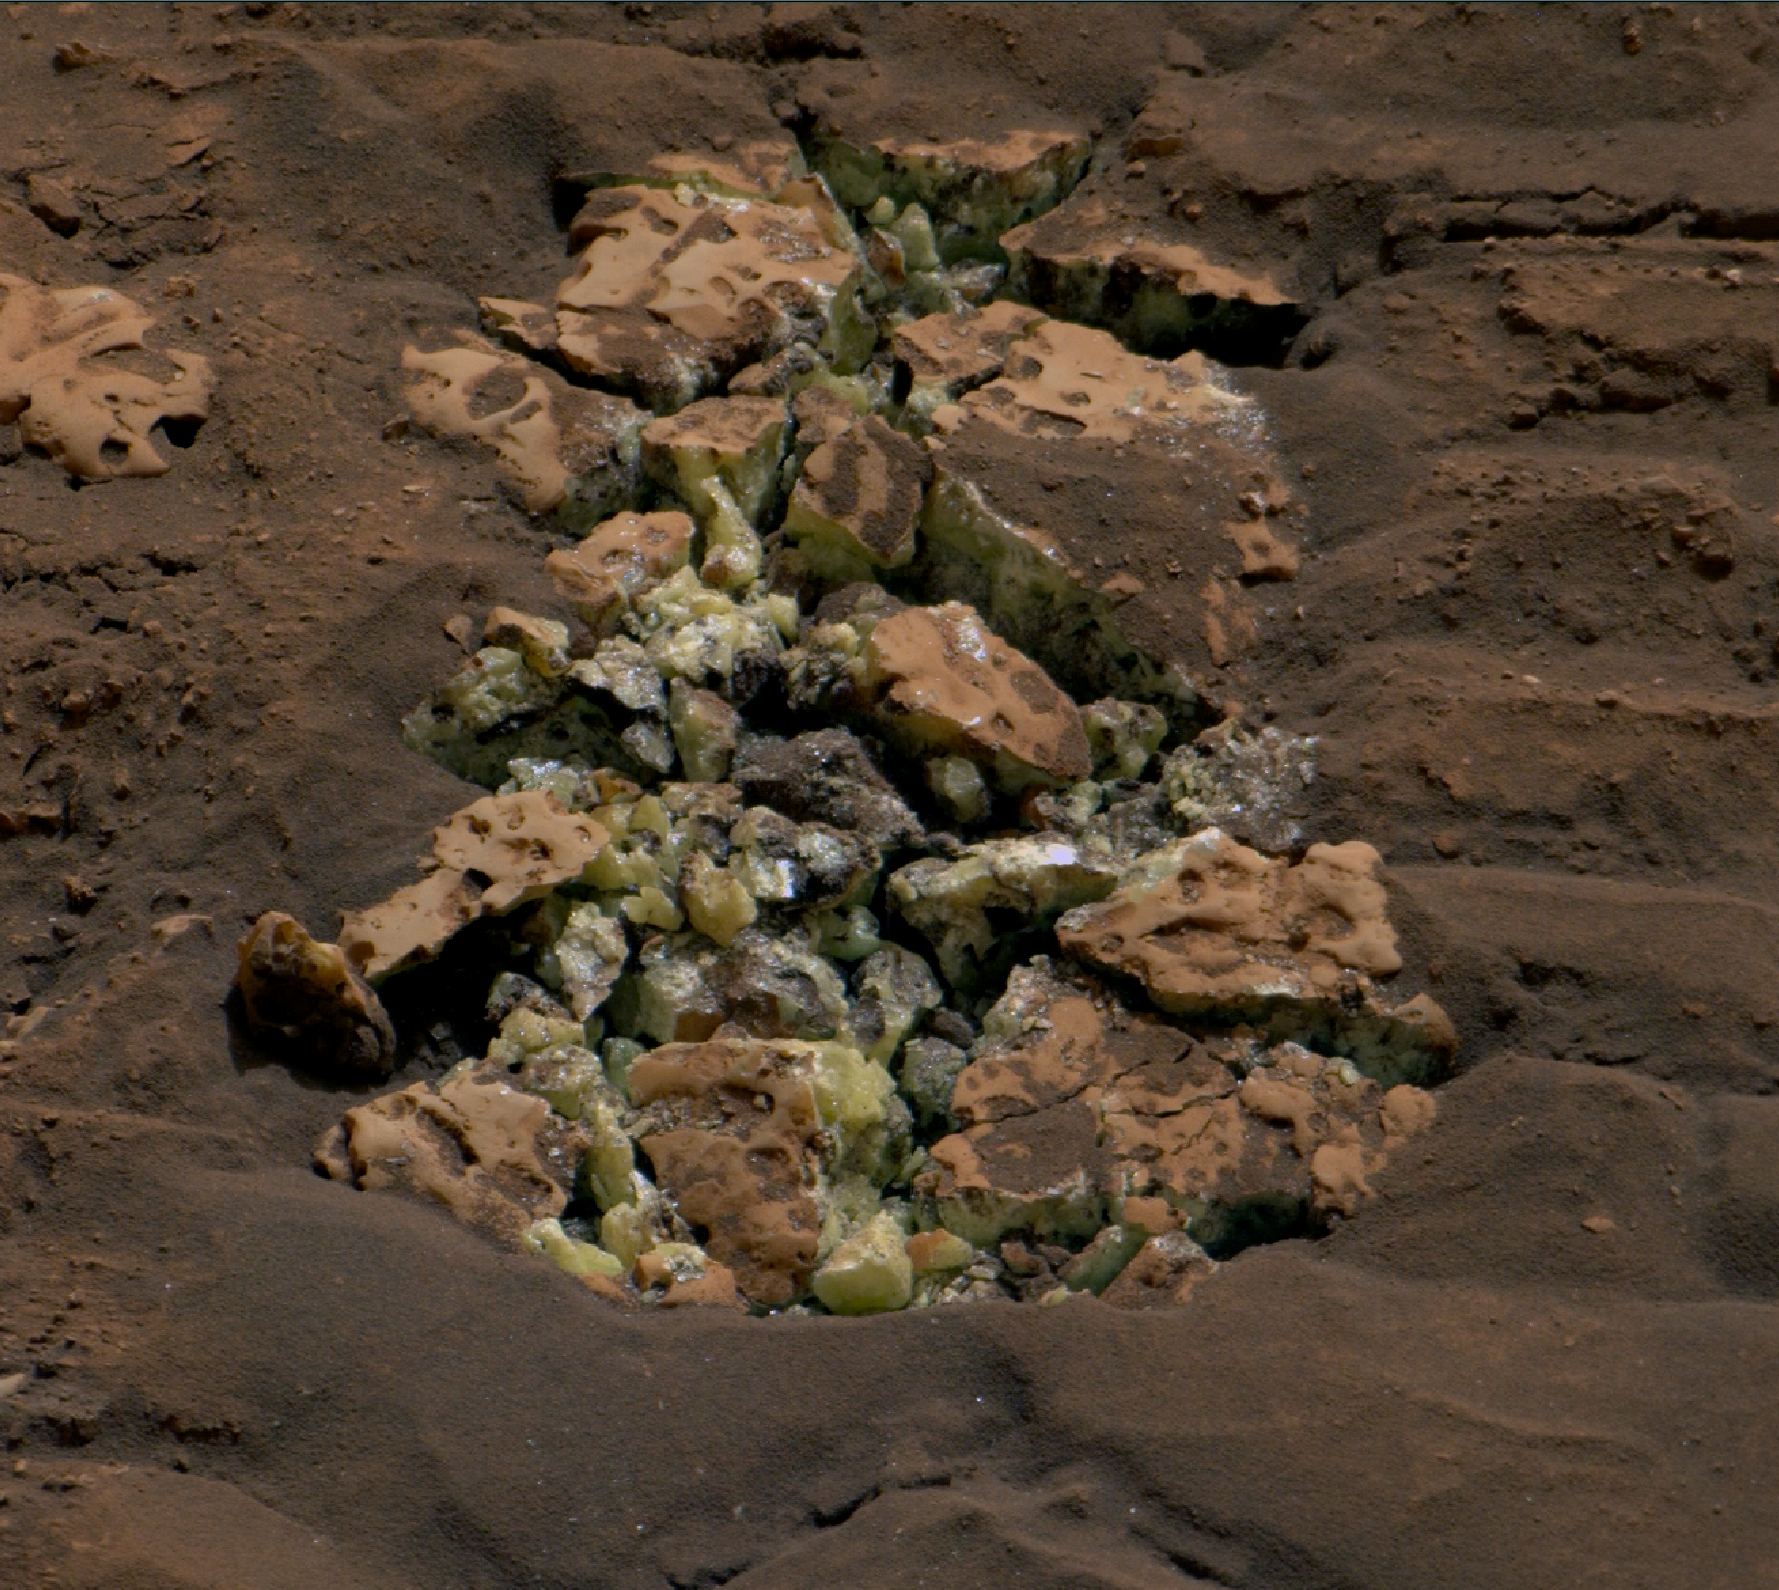

Curiosity Views Sulfur Crystals Within a Crushed Rock

NASA’s Curiosity Mars rover viewed these yellow crystals of elemental sulfur using its Mast Camera, or Mastcam, on June 7, 2024, the 4,208th Martian day, or sol, of the mission. The discovery marks the first time this mineral has ever been found in a pure form on Mars. Nicknamed “Convict Lake” after a location in California’s Sierra Nevada, this collection of fragments is about 5 inches (13 centimeters) across from left to right. The color has been adjusted to match lighting conditions as the human eye would see them on Earth.

These crystals were found after Curiosity happened to drive over and crush the rock several days before, on May 30. The rover later used an instrument on the end of its robotic arm, called the Alpha Particle X-ray Spectrometer, to determine the composition of the rock.

Scientists have seen many kinds of sulfur on Mars; the region Curiosity found this rock is, in fact, known for being rich in sulfates – a kind of sulfur-based salt that was left behind as water dried up on this part of the Red Planet billions of years ago. It isn’t clear what relationship, if any, the elemental sulfur has to other sulfur-based minerals in the area.

Elemental sulfur consists only of pure sulfur atoms, unlike the sulfur bound to oxygen in sulfate. It’s an odorless mineral that on Earth is created by a variety of different geological processes, including volcanic and hydrothermal activity. Curiosity’s team doesn’t yet know which processes would have formed the elemental sulfur found by the rover, but they’re searching for clues in the rocks and surrounding area.

Curiosity was built by NASA’s Jet Propulsion Laboratory, which is managed by Caltech in Pasadena, California. JPL leads the mission on behalf of NASA’s Science Mission Directorate in Washington. Malin Space Science Systems in San Diego built and operates Mastcam.

Credit: NASA/JPL-Caltech/MSSS